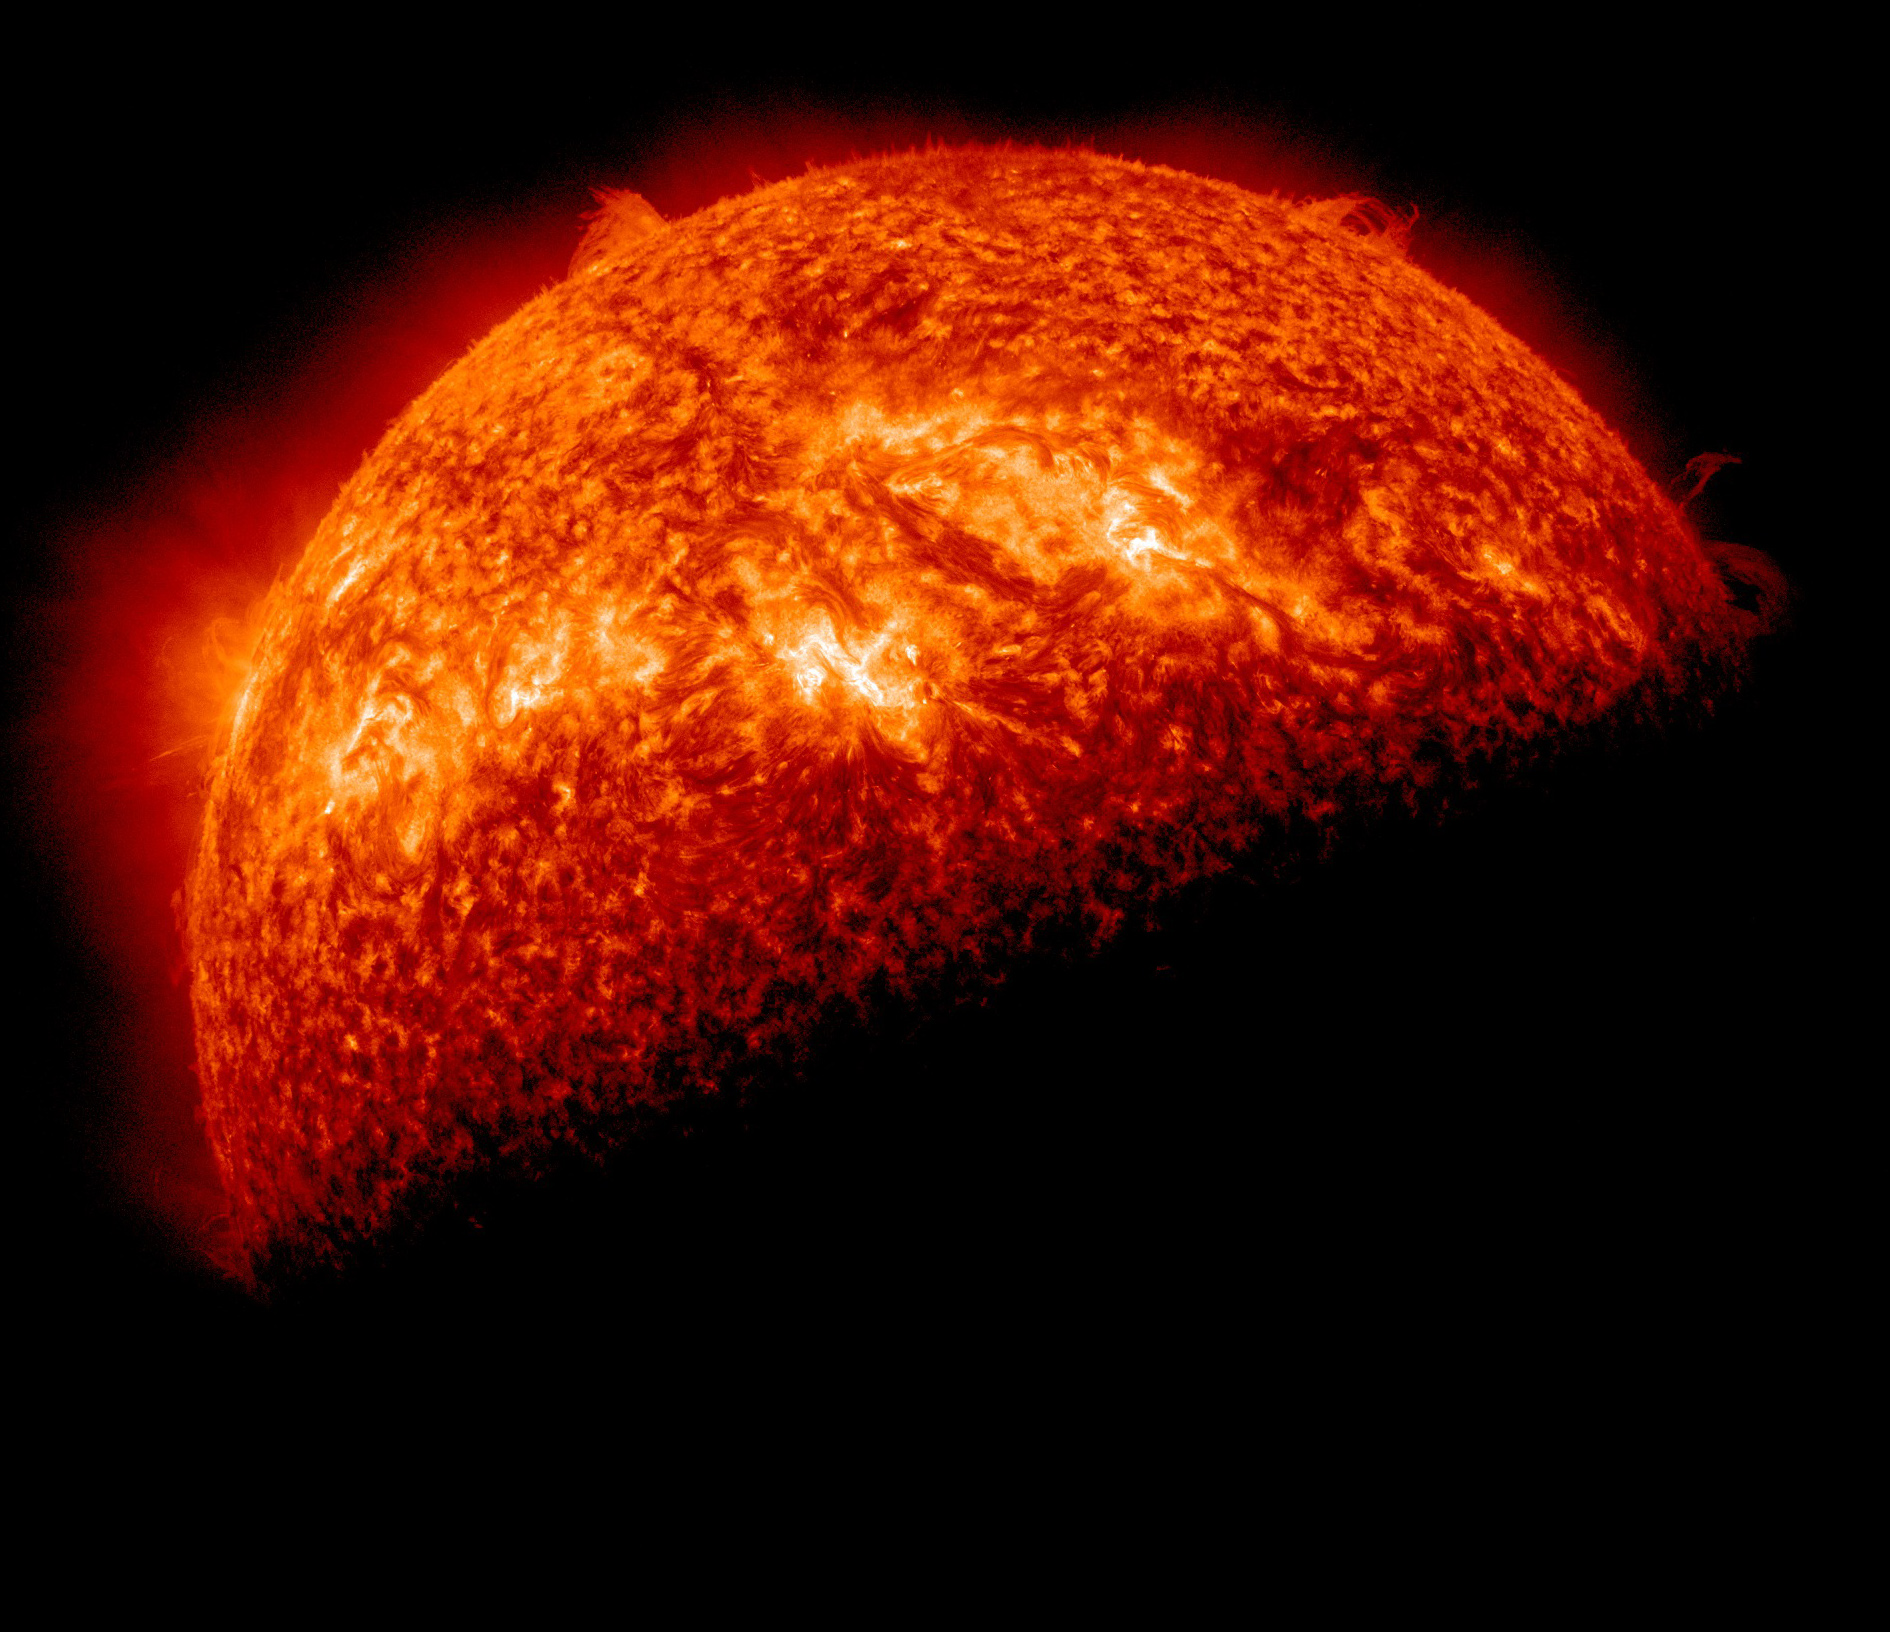

SDO Sees Spring Eclipse, April 1

NASA image captured April 1, 2011 Twice a year, SDO enters an eclipse season where the spacecraft slips behind Earth for up to 72 minutes a day. Unlike the crisp shadow one sees on the sun during a lunar eclipse, Earth's shadow has a variegated edge due to its atmosphere, which blocks the sun light to different degrees depending on its density. Also, light from brighter spots on the sun may make it through, which is why some solar features extend low into Earth's shadow.

Credit: NASA/GSFC/SDO